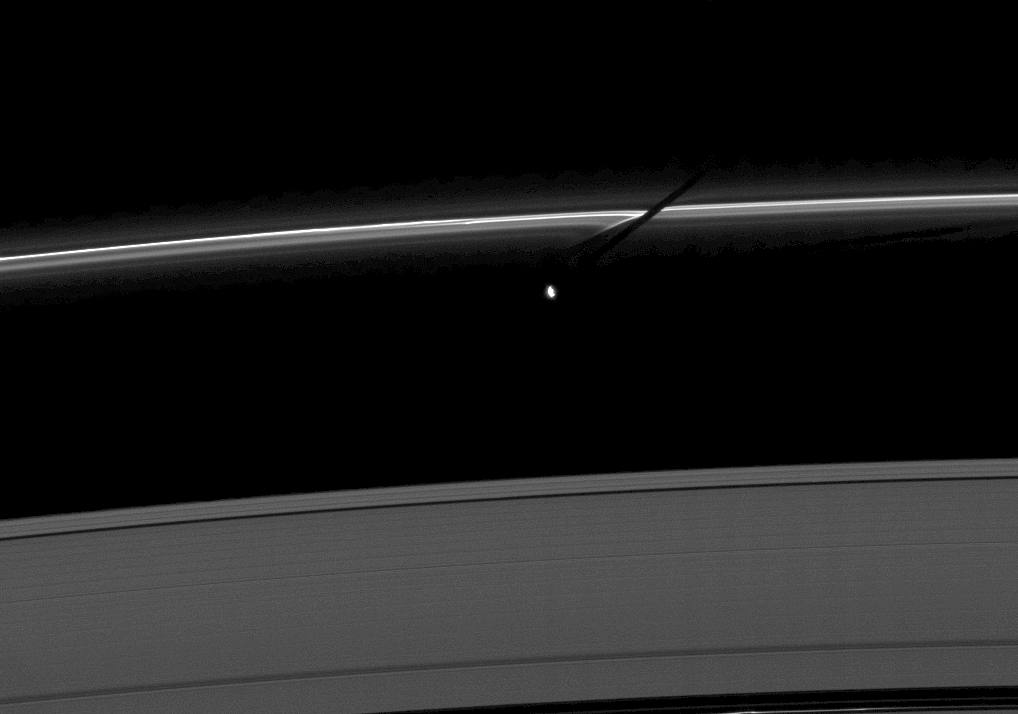

Shadow and Streamer-channels

The moon Prometheus casts a shadow on the thin F ring marked with streamer-channels created by the moon in this image taken as Saturn approaches its August 2009 equinox.

The gravity of potato-shaped Prometheus (86 kilometers, or 53 miles across) periodically creates streamer-channels in the F ring. See PIA10461 and PIA10593 to learn more. To watch a movie of this process, see PIA08397.

The novel illumination geometry created as Saturn approaches its August 2009 equinox allows moons orbiting in or near the plane of Saturn’s equatorial rings to cast shadows onto the rings. These scenes are possible only during the few months before and after Saturn’s equinox which occurs only once in about 15 Earth years. To learn more about this special time and to see movies of moons’ shadows moving across the rings, see PIA11651 and PIA11660.

This view looks toward the unilluminated side of the rings from about 52 degrees above the ringplane. The image was taken in visible light with the Cassini spacecraft narrow-angle camera on June 15, 2009. The view was acquired at a distance of approximately 1.8 million kilometers (1.1 million miles) from Prometheus and at a Sun-Prometheus-spacecraft, or phase, angle of 85 degrees. Image scale is 11 kilometers (7 miles) per pixel.

The Cassini-Huygens mission is a cooperative project of NASA, the European Space Agency and the Italian Space Agency. The Jet Propulsion Laboratory, a division of the California Institute of Technology in Pasadena, manages the mission for NASA’s Science Mission Directorate, Washington, D.C. The Cassini orbiter and its two onboard cameras were designed, developed and assembled at JPL. The imaging operations center is based at the Space Science Institute in Boulder, Colo.

Credit: NASA/JPL/Space Science Institute